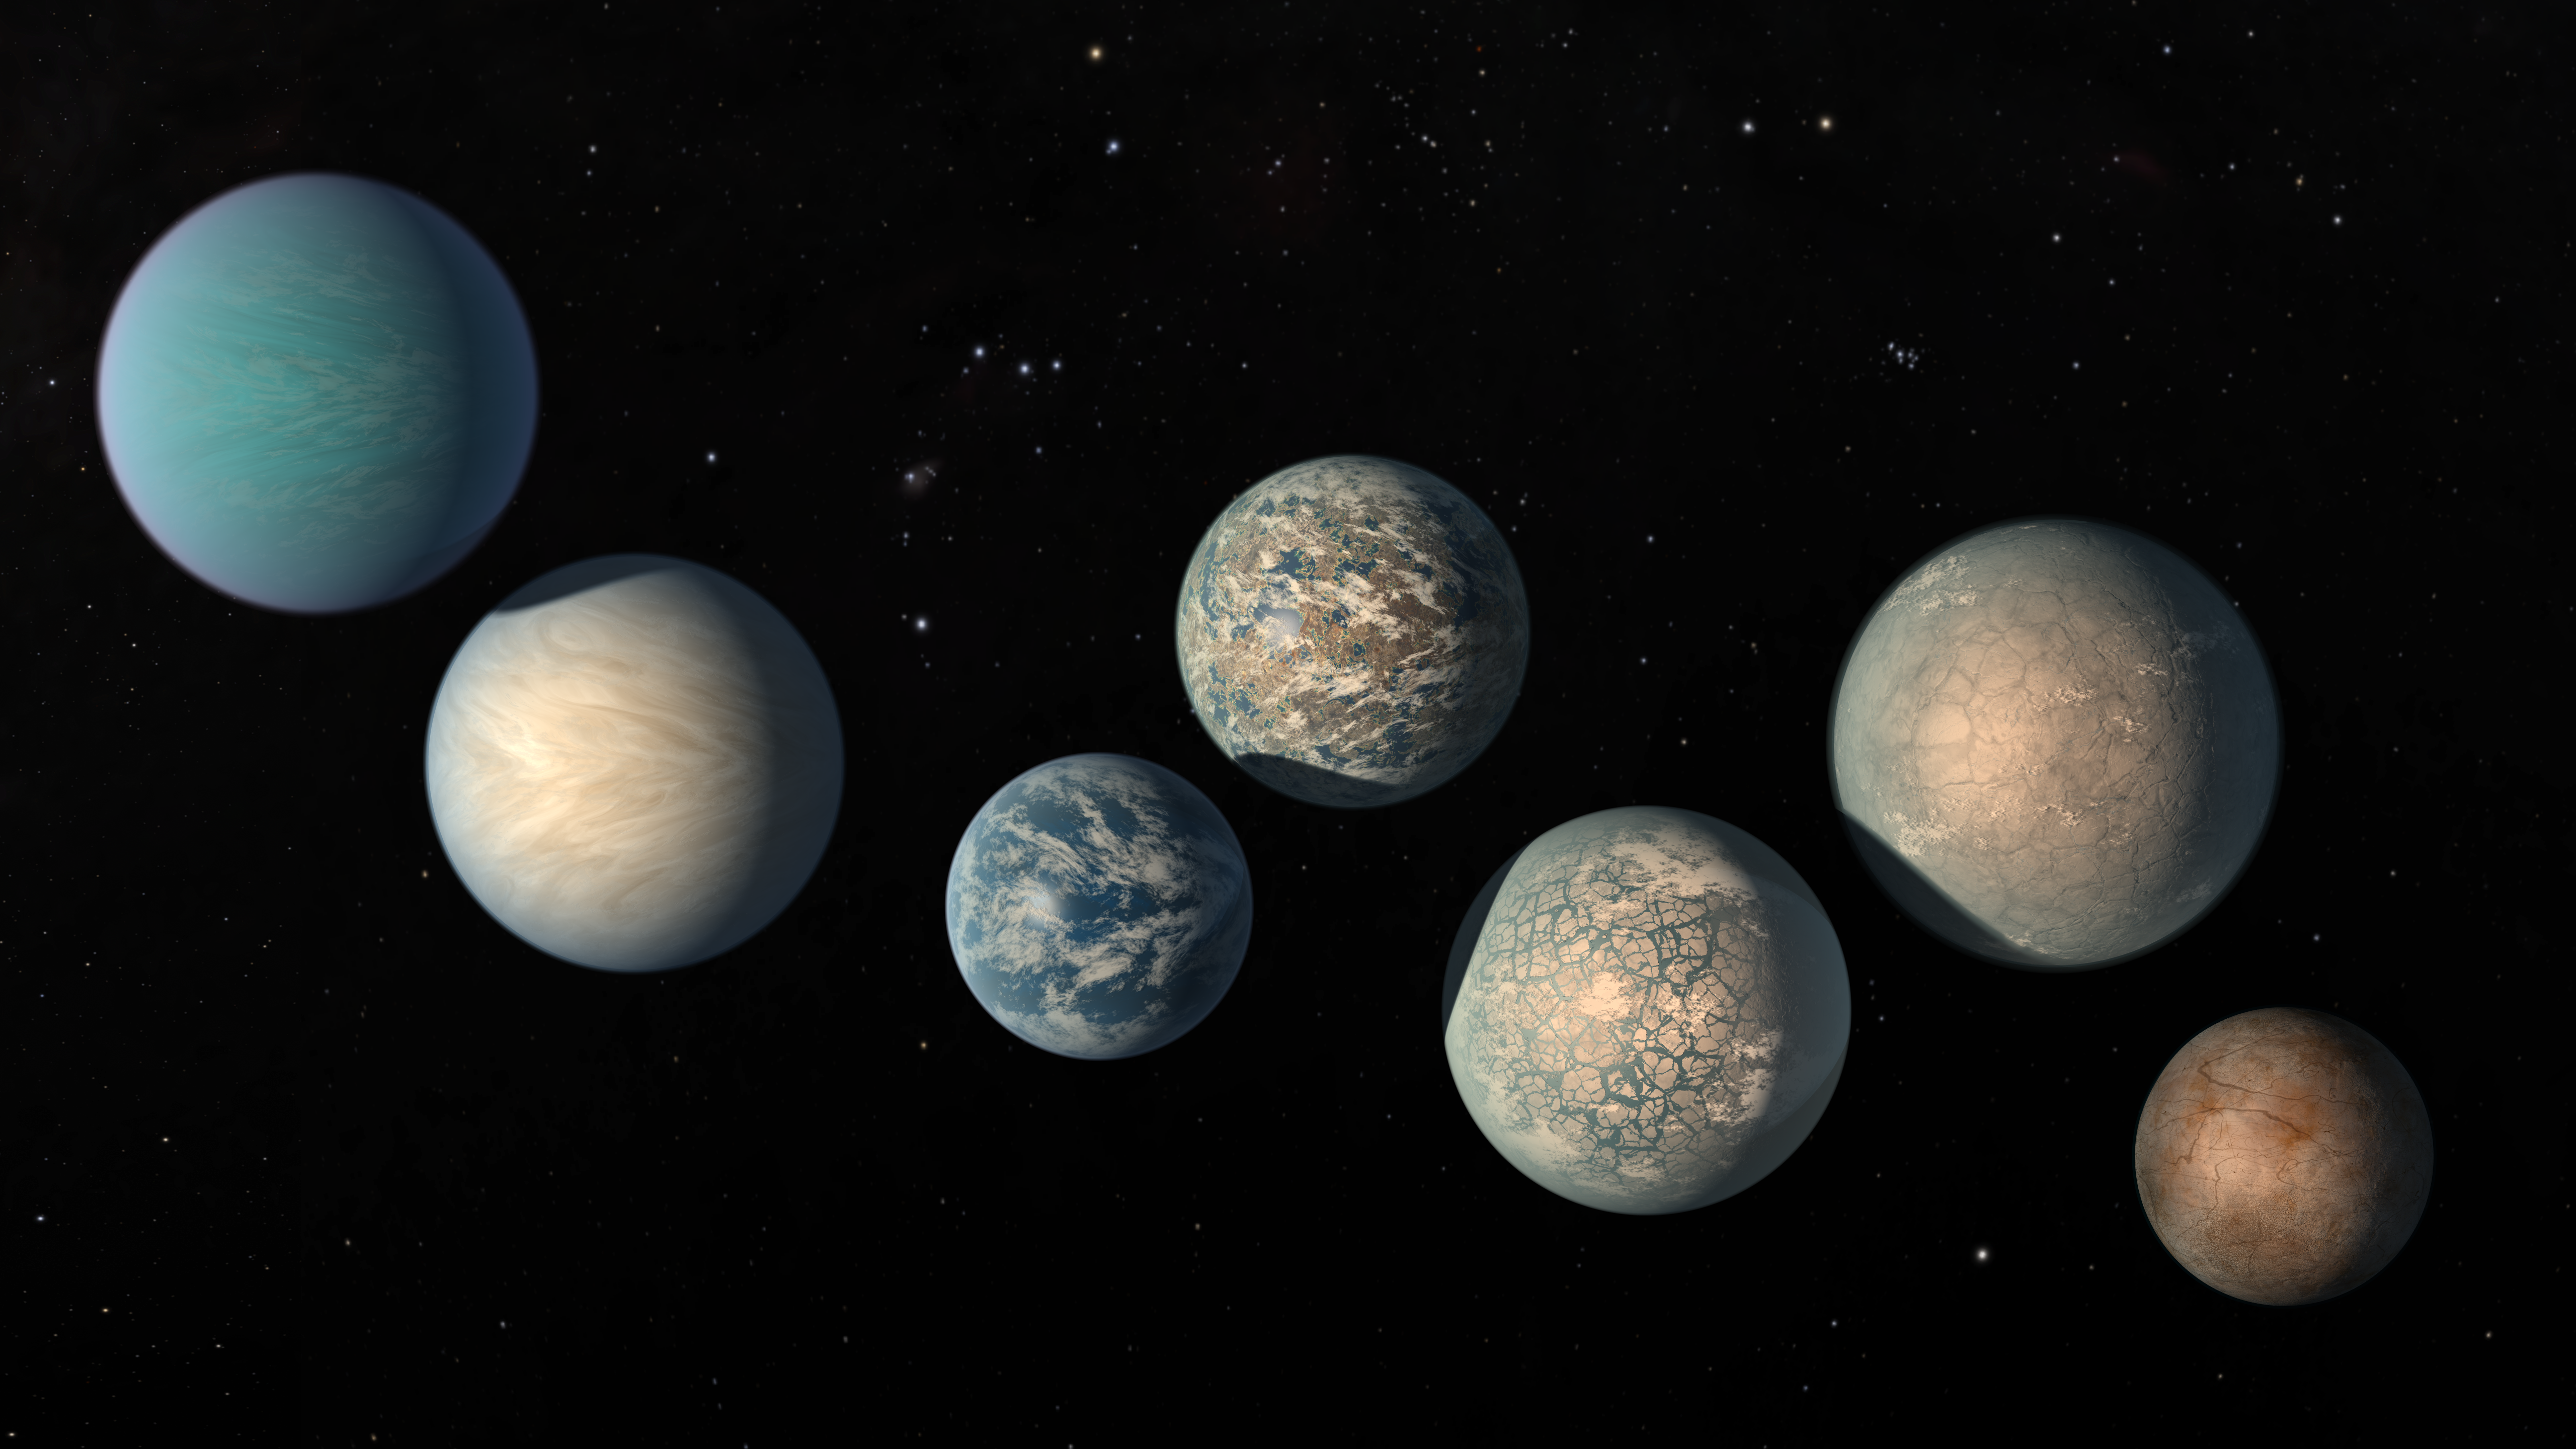

Illustration of TRAPPIST-1 Planets as of Feb. 2018

This illustration shows the seven Earth-size planets of TRAPPIST-1, an exoplanet system about 40 light-years away, based on data current as of February 2018. The image shows the planets relative sizes but does not represent their orbits to scale. The art highlights possibilities for how the surfaces of these intriguing worlds might look based on their newly-calculated properties.

The seven planets of TRAPPIST-1 are all Earth-sized and terrestrial. TRAPPIST-1 is an ultra-cool dwarf star in the constellation Aquarius, and its planets orbit very close to it.

Credit: NASA/JPL-Caltech/R. Hurt, T. Pyle (IPAC)